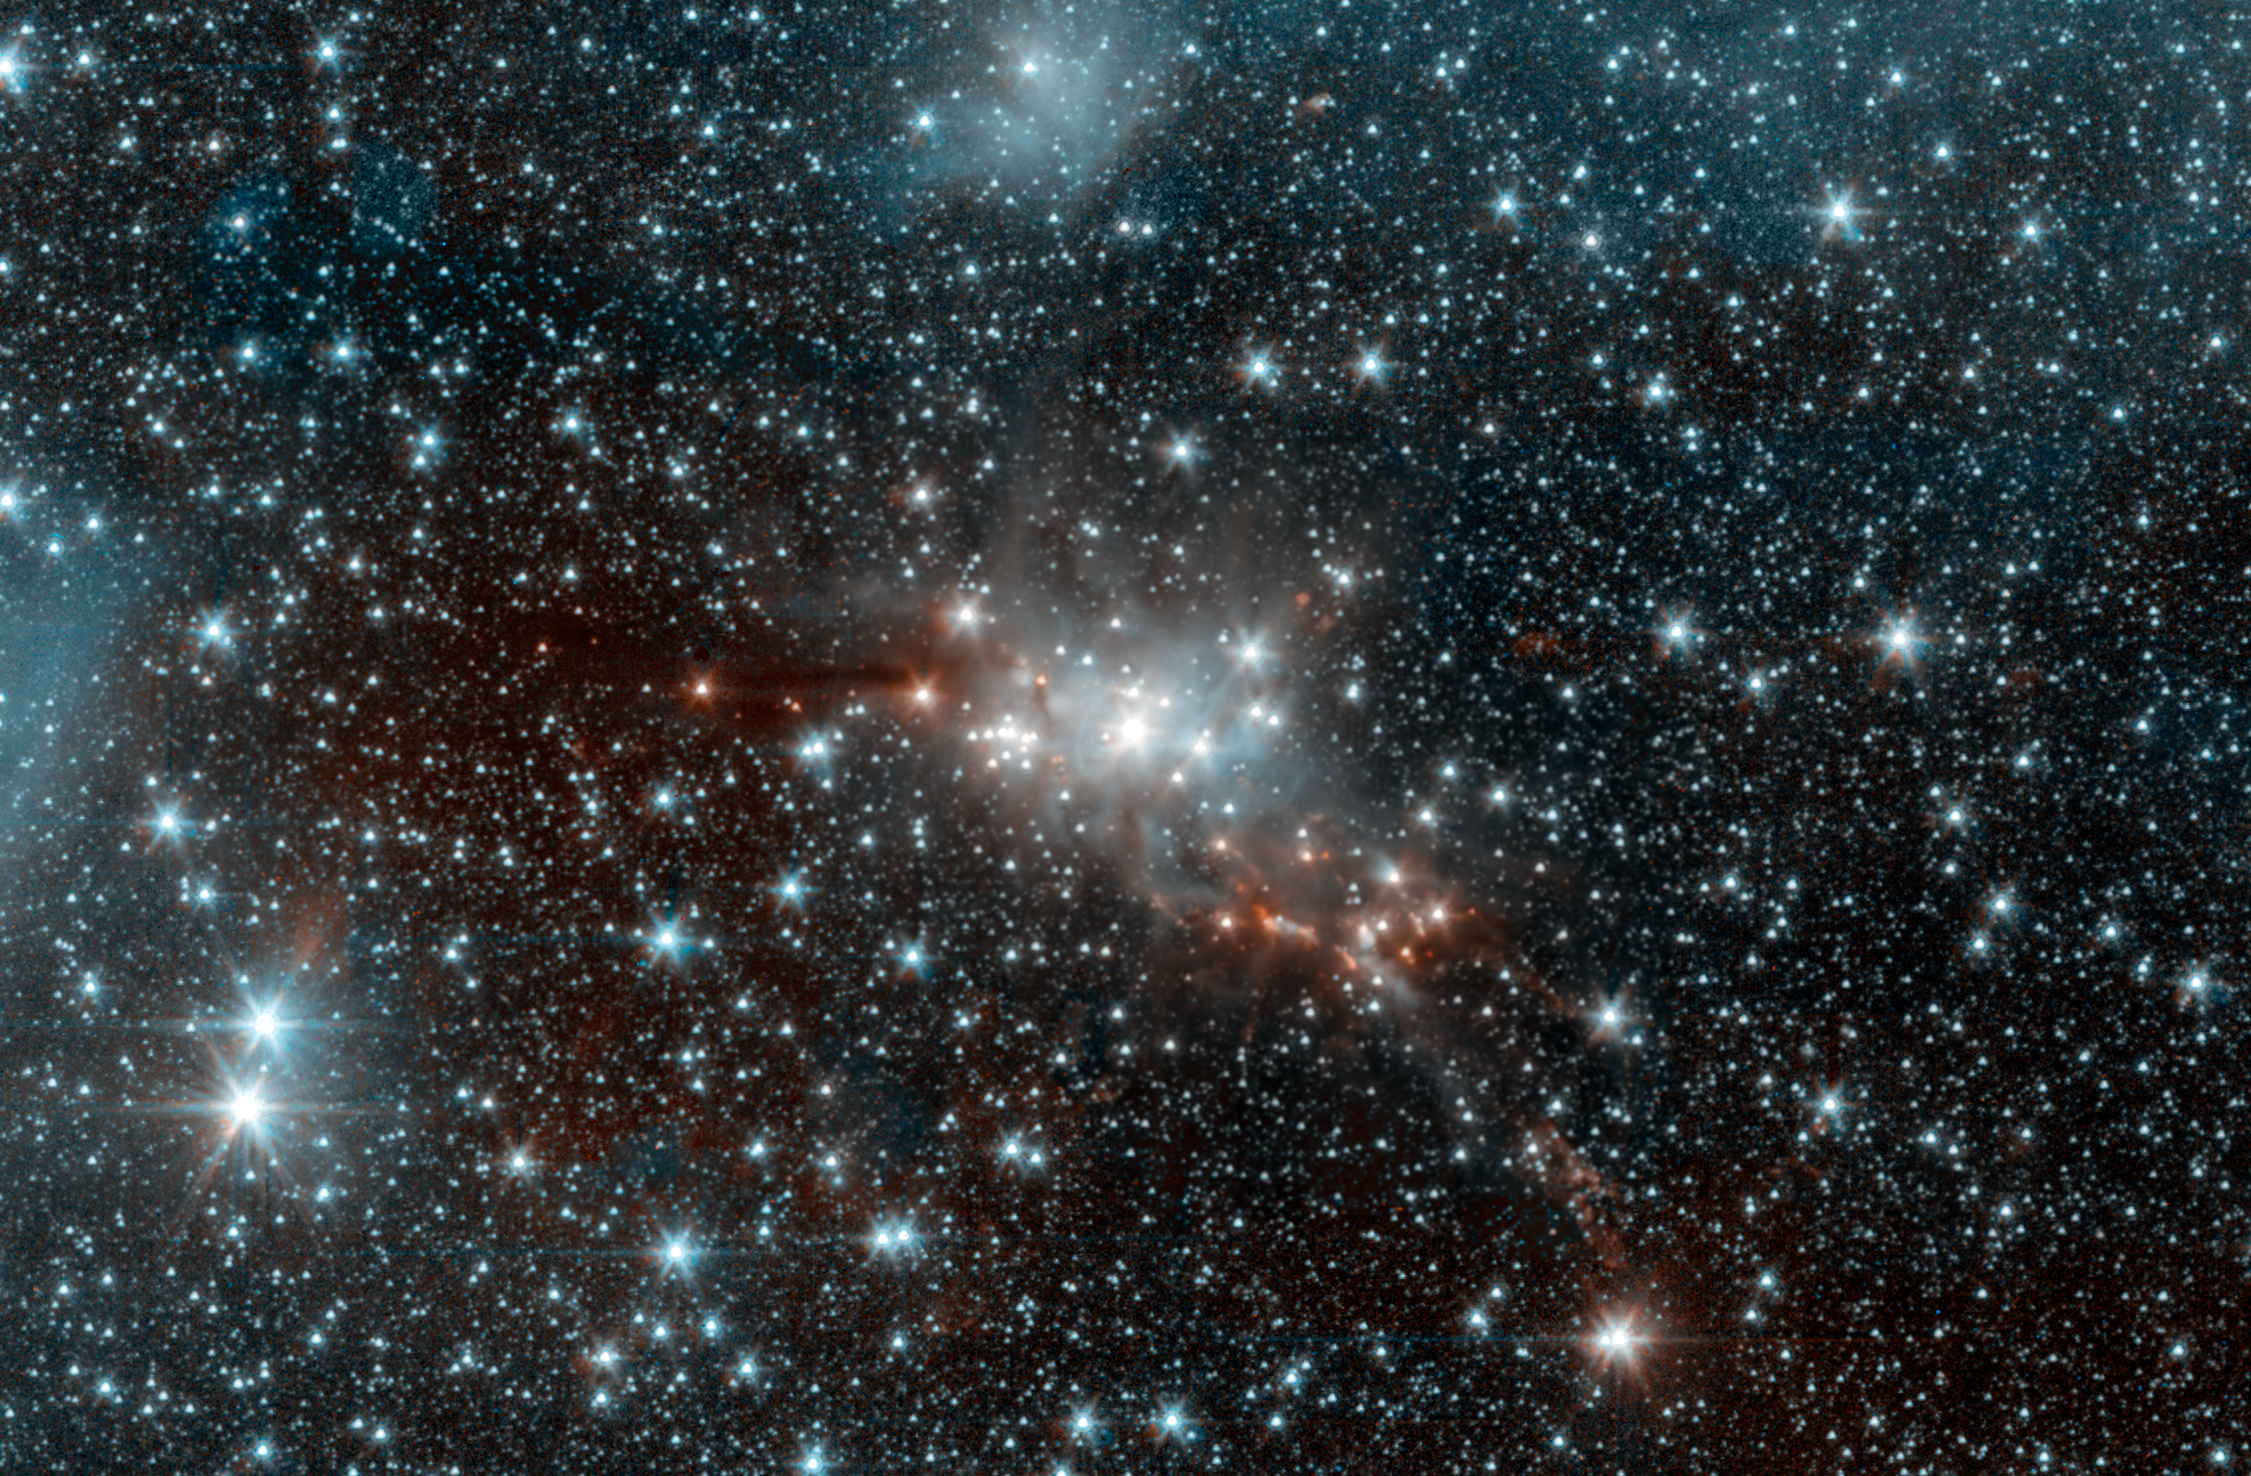

Warm Spitzer Sees 'Serpent' Star-Forming Cloud Spawning Stars

Within the swaddling dust of the Serpens Cloud Core, astronomers are studying one of the youngest collections of stars ever seen in our galaxy. This infrared image uses data from the warm phase of NASAs Spitzer Space Telescope, letting us peer into the clouds of dust wrapped around this stellar nursery.

At a distance of around 750 light-years, these young stars reside within the confines of the constellation Serpens, or the Serpent. This collection contains stars of only relatively low to moderate mass, lacking any of the massive and incredibly bright stars found in larger star-forming regions like the Orion nebula. Our sun is a star of moderate mass. Whether it formed in a low-mass stellar region like Serpens, or a high-mass stellar region like Orion, is an ongoing mystery.

The stellar hatchlings in the Serpens Cloud Core represent the very youngest stages of stellar development. They appear as red, orange and yellow points clustered near the center of the image. Other red features include jets of material ejected from these young stars. Some mature stars that are not in the nebula appear yellowish due to dust obscuring our view at shorter, bluer wavelengths.

This region also includes a population of prenatal stars that are so deeply enshrouded in their dusty cocoons to be completely hidden in this view. They only become detectable at much longer wavelengths of light.

The inner Serpens Cloud Core is remarkably detailed in this image, as it was assembled from 82 separate snapshots totaling a whopping 16.2 hours of Spitzer observing time. Serpens is one of several star-forming regions targeted by the Young Stellar Object Variability (YSOVAR) project, which conducted repeated observations in each area to look for changes in brightness in the baby stars. Such fluctuations can provide valuable clues to how stars gobble up gas and dust as they grow and mature.

Spitzer observations at wavelengths of 3.5 and 4.6 microns are shown in blue and orange, respectively. These observations date from Spitzers warm mission phase, following the depletion of its liquid coolant in 2009.

Credit: NASA/JPL-Caltech